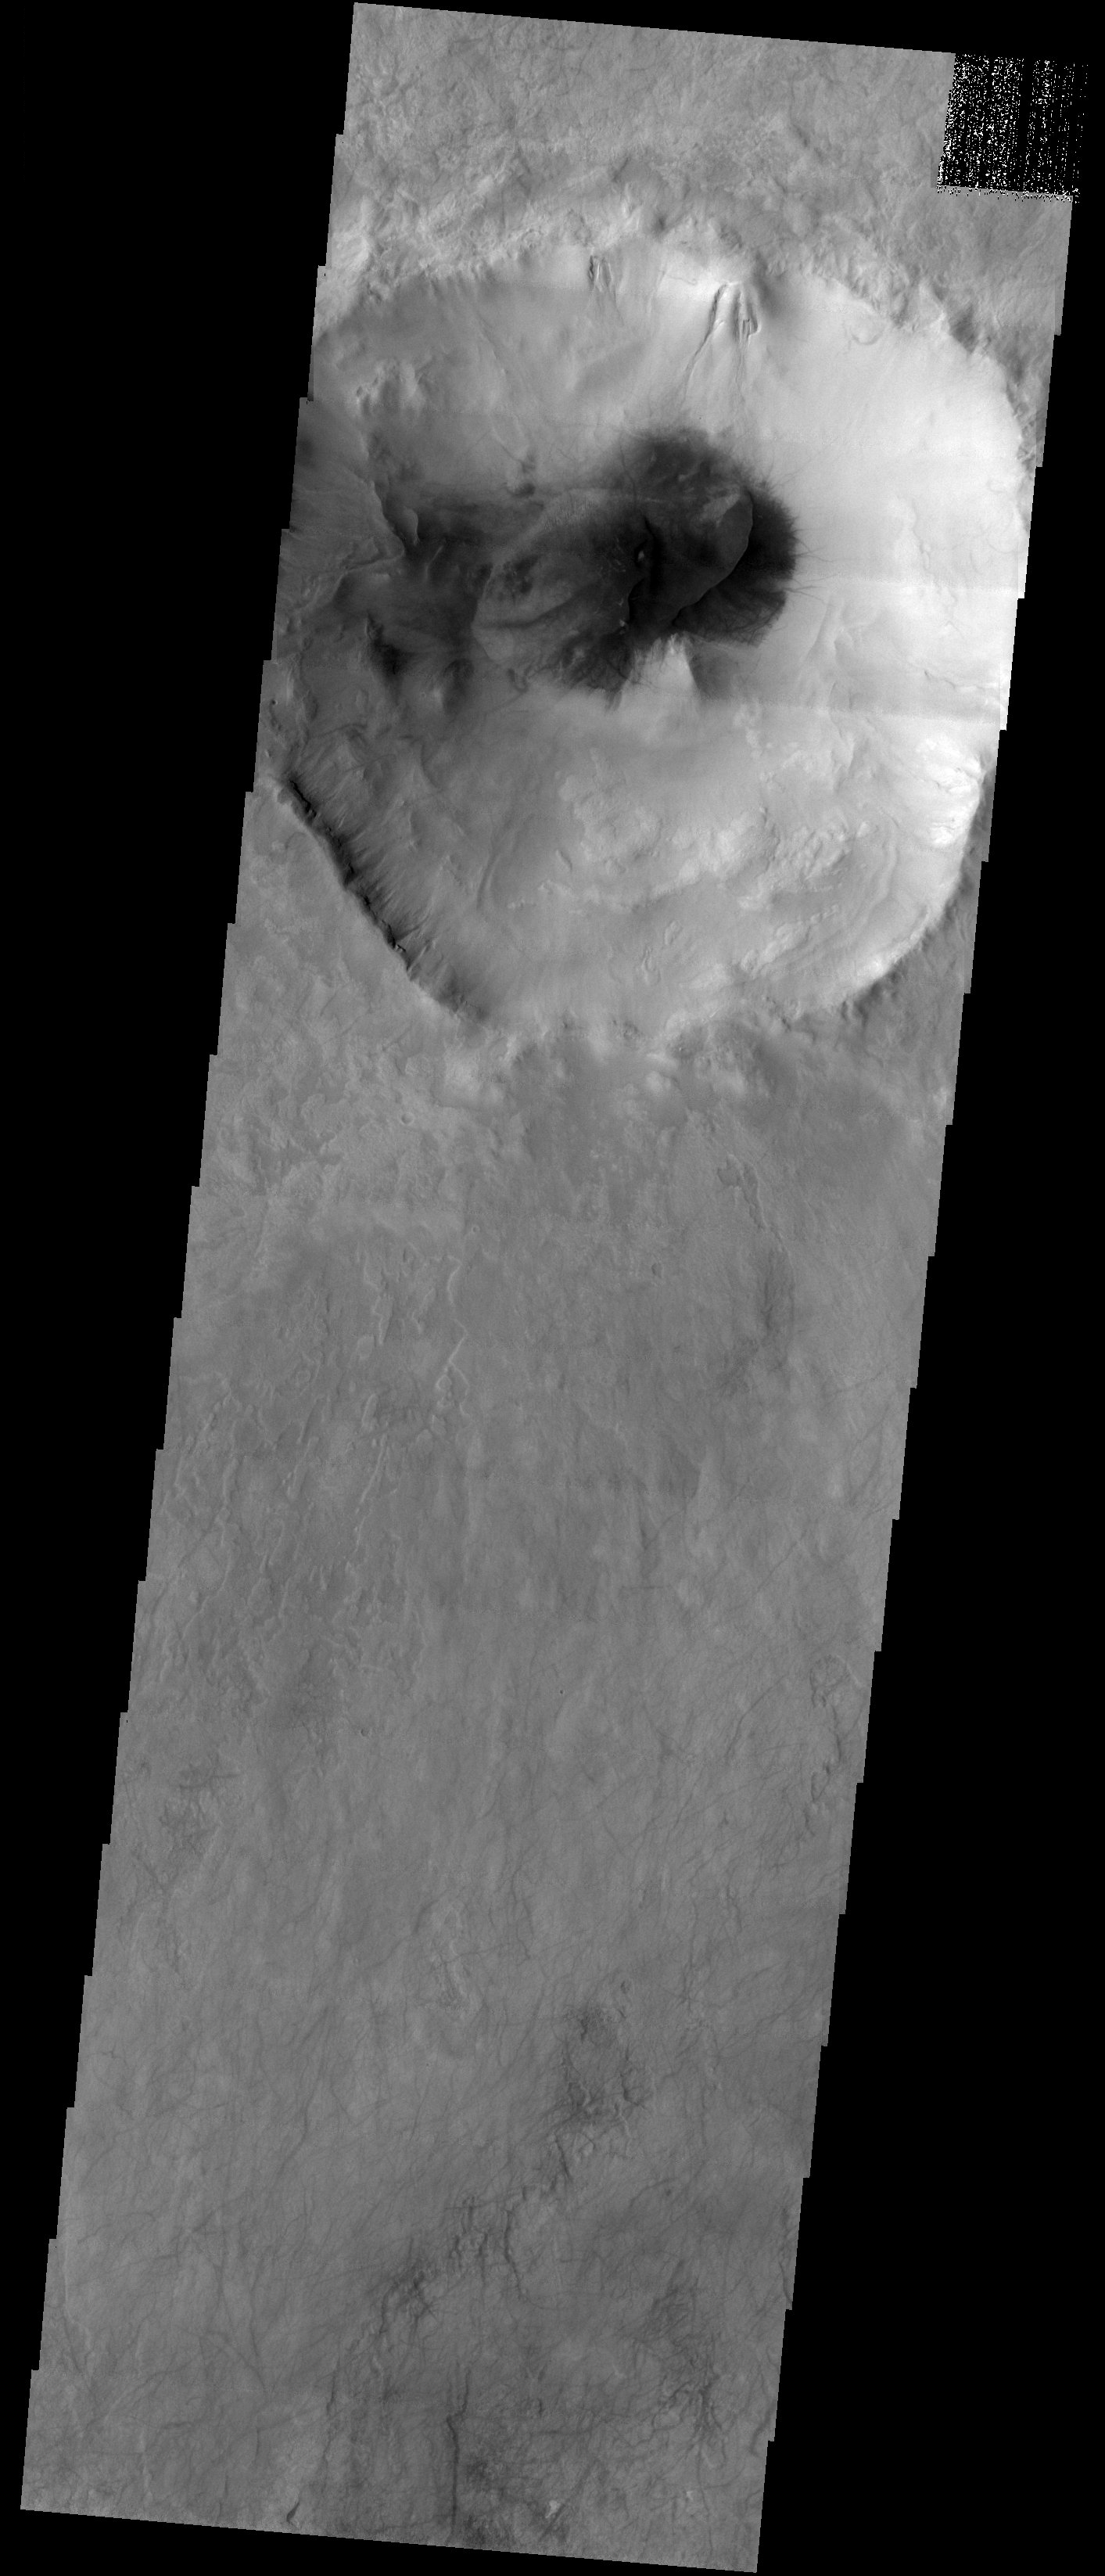

Sand and Water

Released 7 November 2003

This image shows a relatively small crater (~35 km across) in the heavily cratered terrain of the southern highlands. At the midlatitudes, this area is known both for its water-formed gullies and its sand dunes. This crater shows spectacular examples of both. In fact, the gullies running down the northern edge of the crater made it to the cover of Science magazine on June 30, 2000. The large dark spot in the floor of the crater is sand that has accumulated into one large dune with a single curvilinear crest.

Image information: VIS instrument. Latitude -54.9, Longitude 17.5 East (342.5 West). 19 meter/pixel resolution.

Note: this THEMIS visual image has not been radiometrically nor geometrically calibrated for this preliminary release. An empirical correction has been performed to remove instrumental effects. A linear shift has been applied in the cross-track and down-track direction to approximate spacecraft and planetary motion. Fully calibrated and geometrically projected images will be released through the Planetary Data System in accordance with Project policies at a later time.

NASA’s Jet Propulsion Laboratory manages the 2001 Mars Odyssey mission for NASA’s Office of Space Science, Washington, D.C. The Thermal Emission Imaging System (THEMIS) was developed by Arizona State University, Tempe, in collaboration with Raytheon Santa Barbara Remote Sensing. The THEMIS investigation is led by Dr. Philip Christensen at Arizona State University. Lockheed Martin Astronautics, Denver, is the prime contractor for the Odyssey project, and developed and built the orbiter. Mission operations are conducted jointly from Lockheed Martin and from JPL, a division of the California Institute of Technology in Pasadena.

Credit: NASA/JPL/Arizona State University